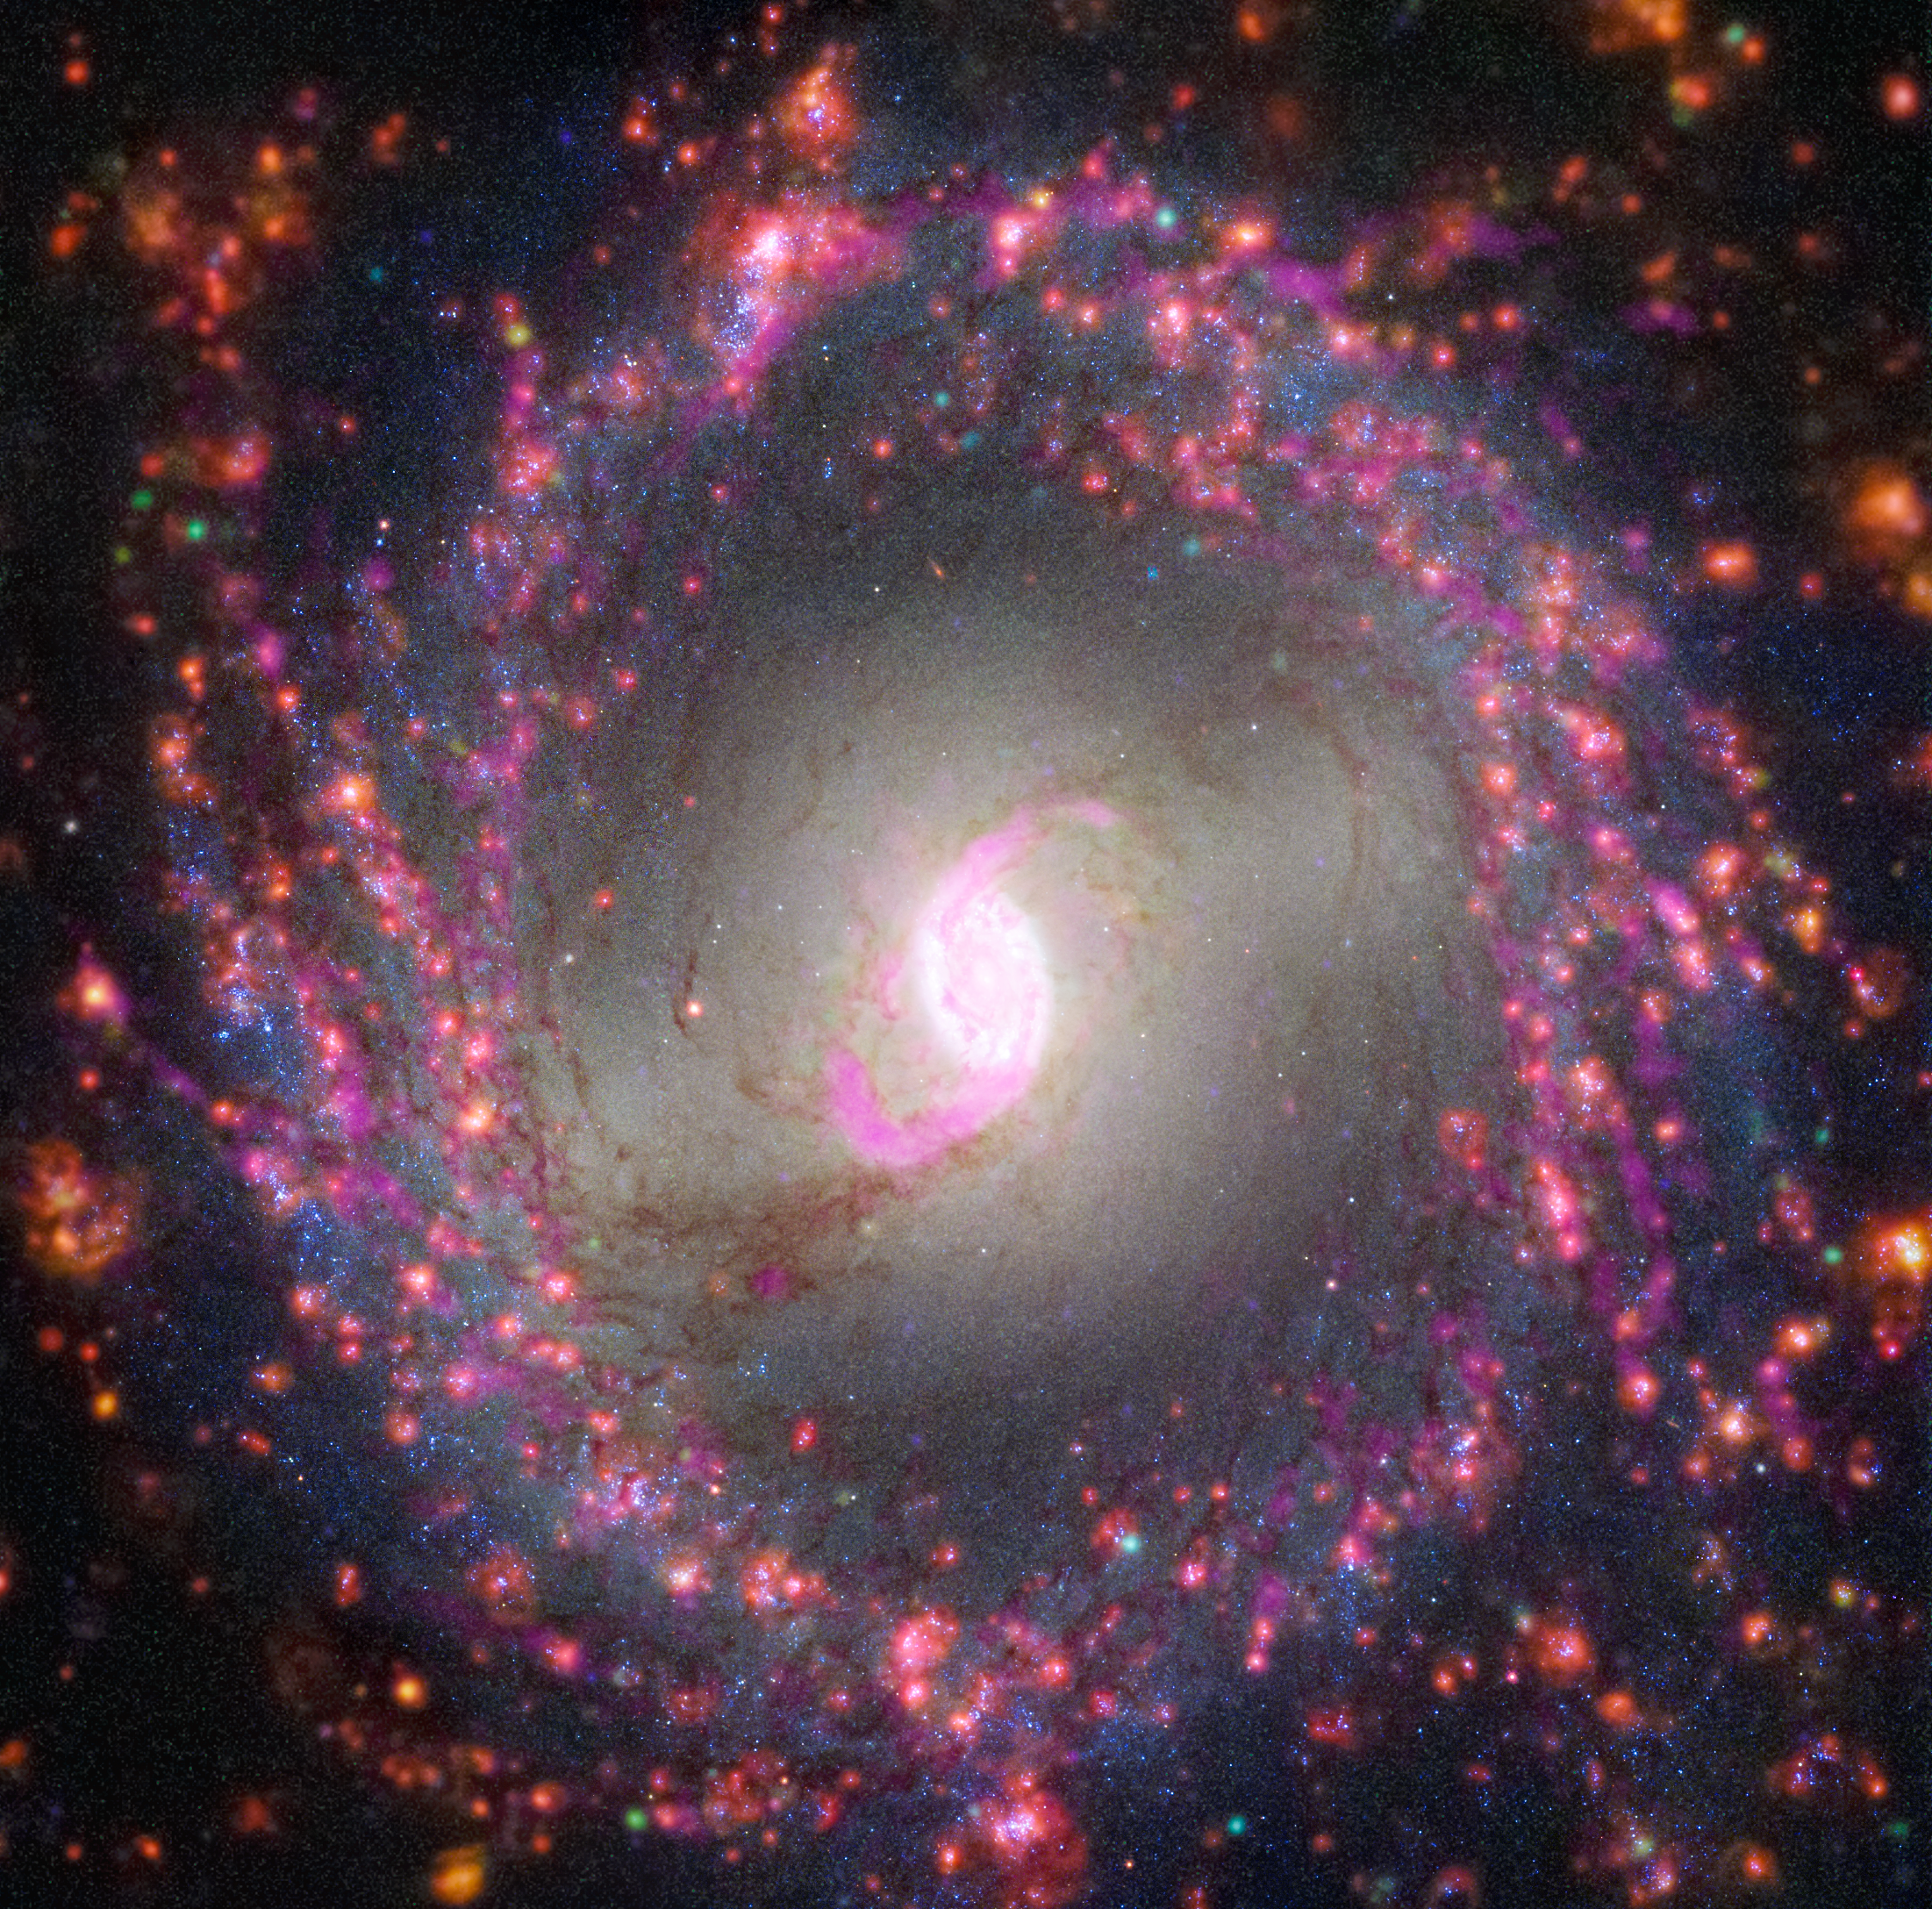

Multiwavelength View of NGC 3351 (Hubble, VLT, ALMA)

This image of spiral galaxy NGC 3351 combines observations from several observatories to reveal details about its stars and gas. Radio observations from the Atacama Large Millimeter/submillimeter Array (ALMA) show dense molecular gas in magenta. The Very Large Telescope’s Multi Unit Spectroscopic Explorer (MUSE) instrument highlights where young massive stars illuminate their surroundings, set off in red. The Hubble Space Telescope’s images highlight dust lanes in white and newly formed stars in blue. High-resolution infrared images from the Webb Space Telescope will help researchers identify where stars are forming behind dust and study the earliest stages of star formation in this galaxy.

Credit: NASA, ESA, ESO-Chile, ALMA, NAOJ, NRAO; Image Processing: Joseph DePasquale (STScI)